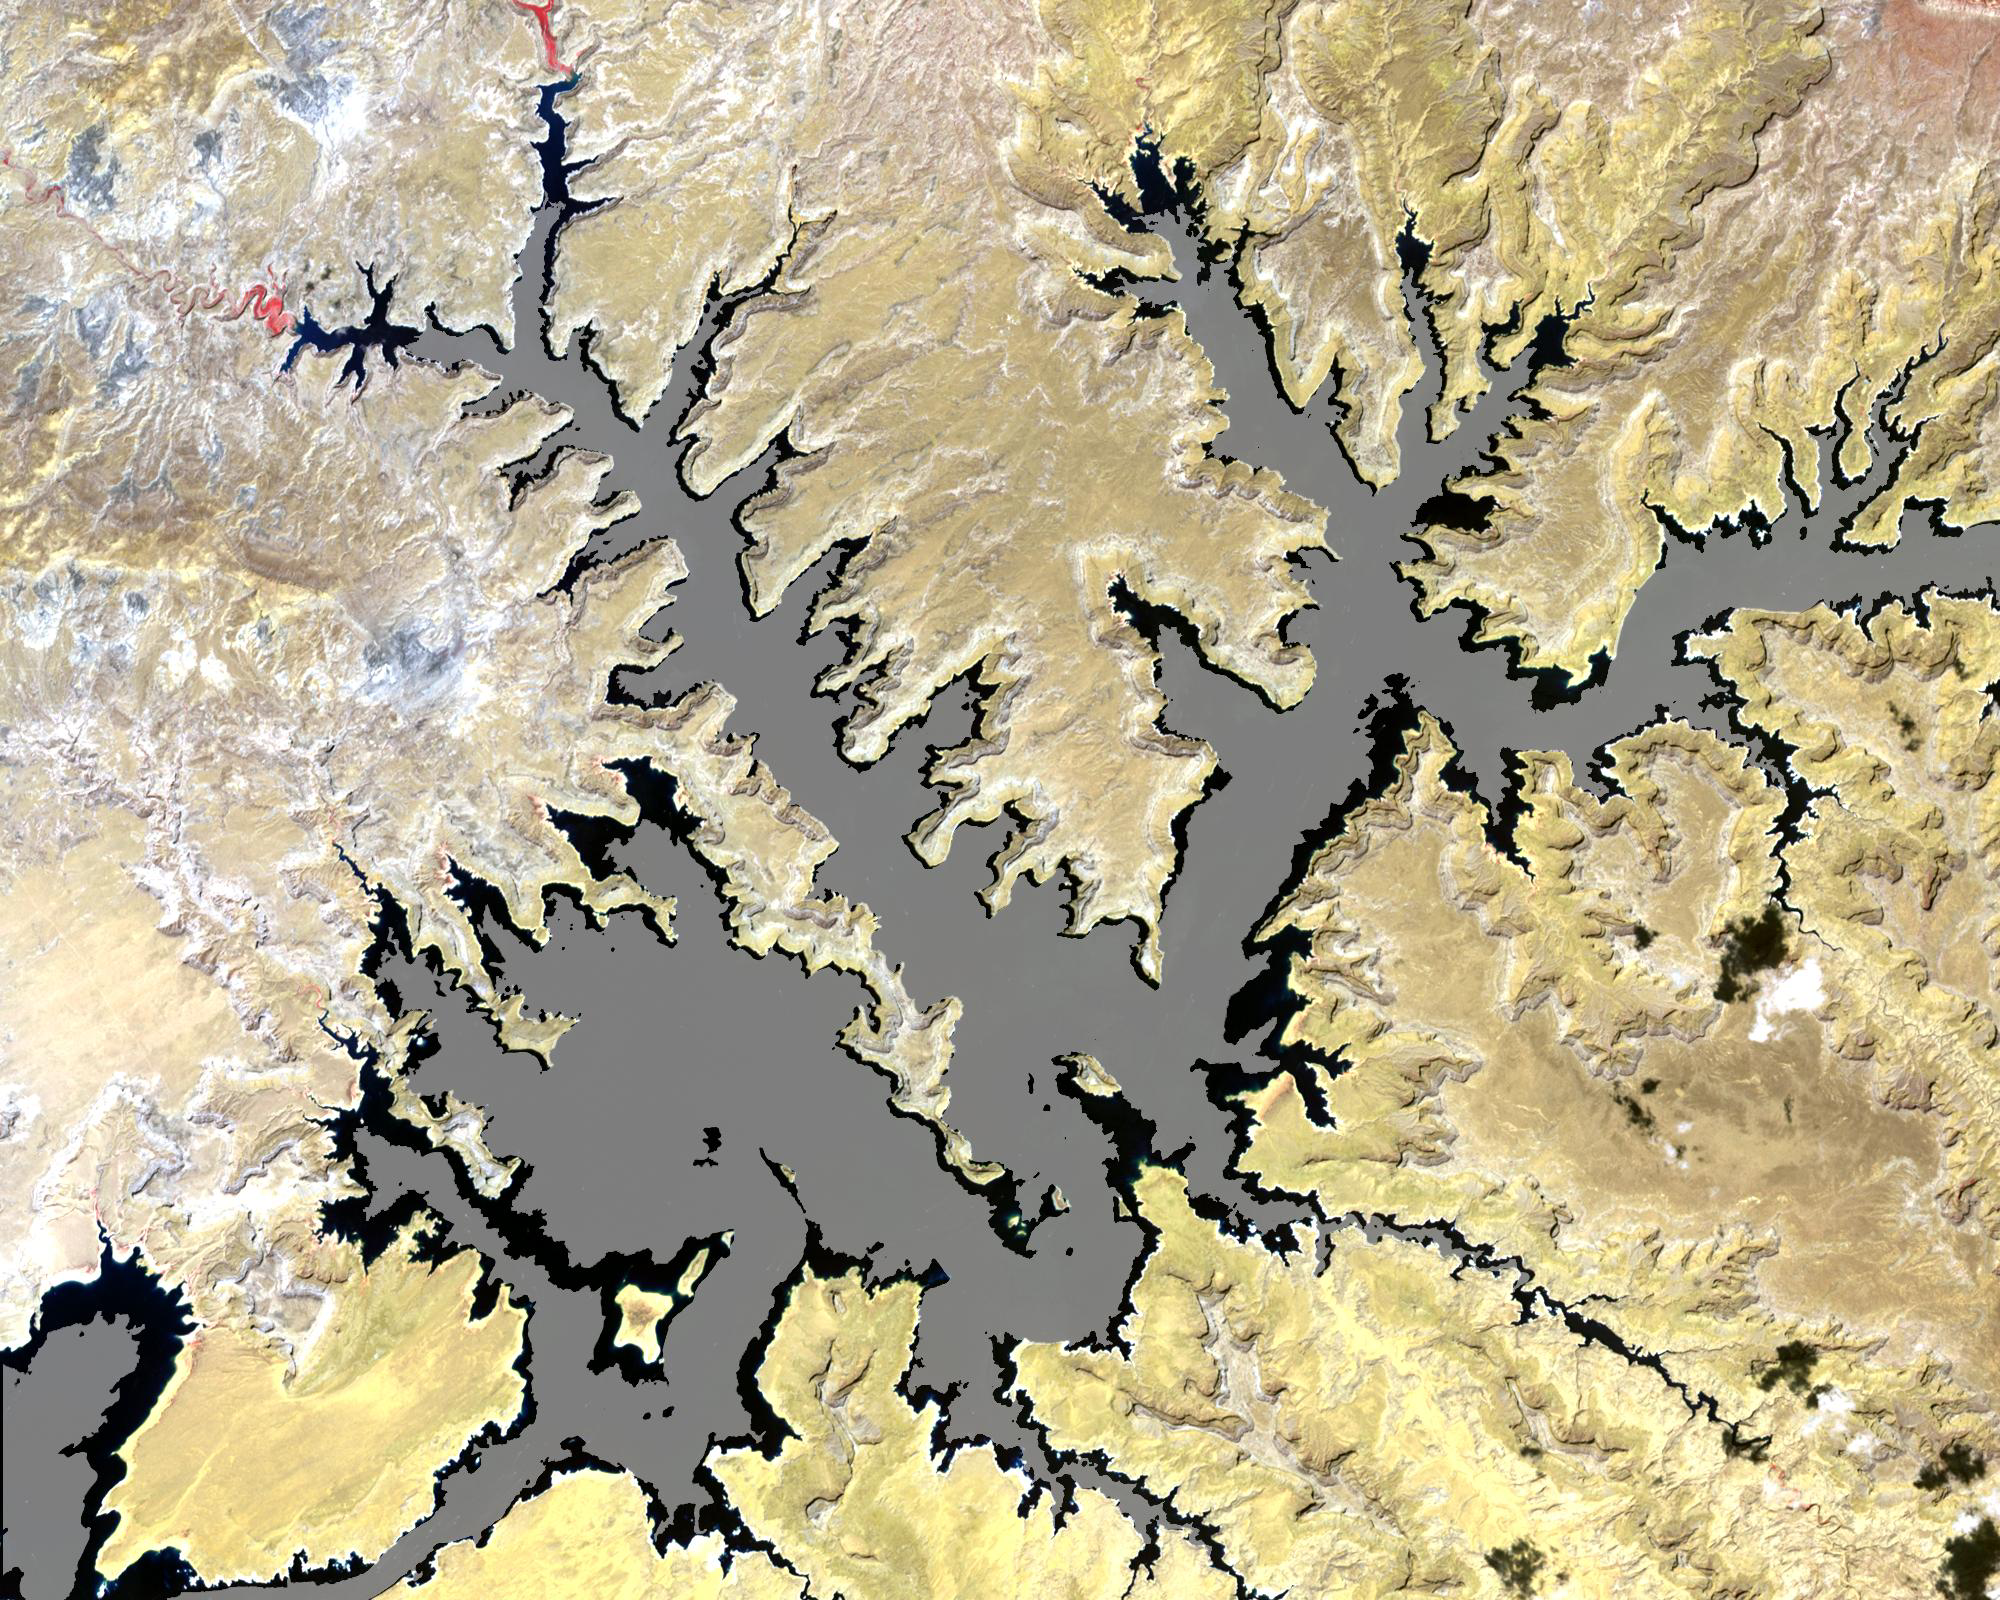

Lake Powell

The white ring around Lake Powell tells the story. The surface is down 98 feet. This is critical, because Powell, Lake Mead, and other lakes along the Colorado River provide water for millions of people in five states. We are in the eighth year of a drought on the Colorado River. This year was the driest year ever reported in Southern California, and there is a severe drought in Northern California, down to less than 30-percent of snow pack. This ASTER image of part of Lake Powell was acquired in 2001. The gray area depicts the shrunken, reduced 2007 lake extent compared to the extended, larger black area in 2001.

The image covers an area of 24 x 30 km, and is centered near 37.1 degrees north latitude, 111.3 degrees west longitude.

The U.S. science team is located at NASA’s Jet Propulsion Laboratory, Pasadena, Calif. The Terra mission is part of NASA’s Science Mission Directorate.

Credit: NASA/GSFC/METI/ERSDAC/JAROS, and U.S./Japan ASTER Science Team